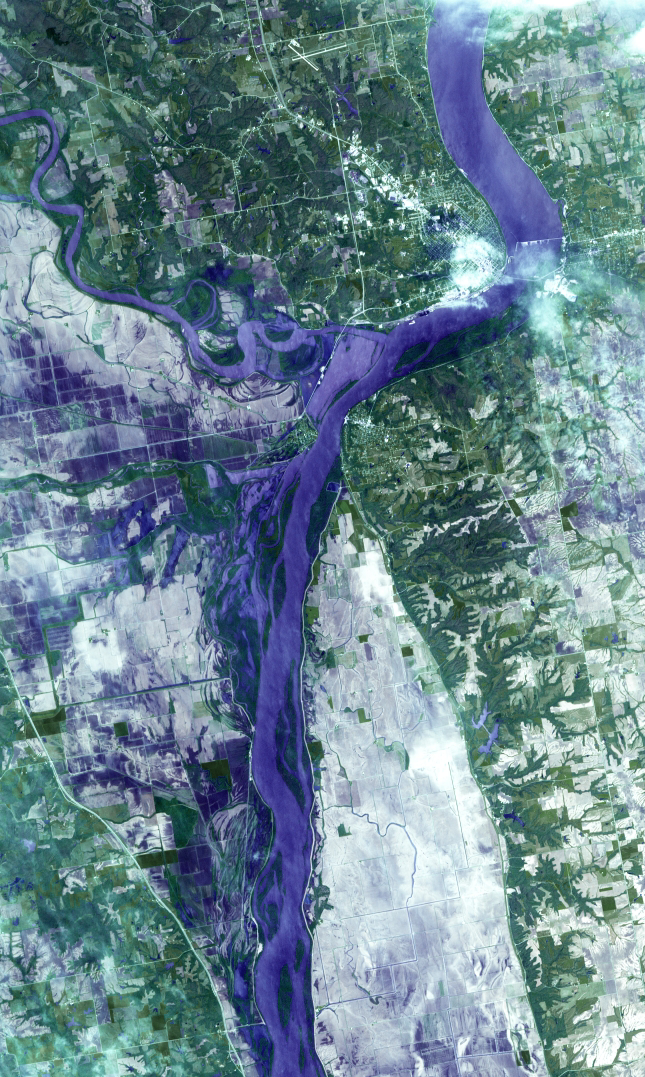

ASTER Images Midwest Flooding

Flooding along the Mississippi River at its junction with the Des Moines River near Keokuk, Iowa was captured by this image from the Advanced Spaceborne Thermal Emission and Reflection Radiometer (ASTER) instrument on NASA’s Terra spacecraft, acquired on April 30, 2011. The river junction is the border between Iowa, Missouri, and Illinois, three of the many states affected by this year’s spring floods. The most obvious inundations are west of the Mississippi into farmlands in Missouri. The image covers 19.3 by 32.3 kilometers (12 by 20 miles) and is located at 40.4 degrees north latitude, 91.4 degrees west longitude.

With its 14 spectral bands from the visible to the thermal infrared wavelength region and its high spatial resolution of 15 to 90 meters (about 50 to 300 feet), ASTER images Earth to map and monitor the changing surface of our planet. ASTER is one of five Earth-observing instruments launched Dec. 18, 1999, on Terra. The instrument was built by Japan’s Ministry of Economy, Trade and Industry. A joint U.S./Japan science team is responsible for validation and calibration of the instrument and data products.

The broad spectral coverage and high spectral resolution of ASTER provides scientists in numerous disciplines with critical information for surface mapping and monitoring of dynamic conditions and temporal change. Example applications are: monitoring glacial advances and retreats; monitoring potentially active volcanoes; identifying crop stress; determining cloud morphology and physical properties; wetlands evaluation; thermal pollution monitoring; coral reef degradation; surface temperature mapping of soils and geology; and measuring surface heat balance.

The U.S. science team is located at NASA’s Jet Propulsion Laboratory, Pasadena, Calif. The Terra mission is part of NASA’s Science Mission Directorate, Washington, D.C.

Credit: NASA/GSFC/METI/ERSDAC/JAROS, and U.S./Japan ASTER Science Team